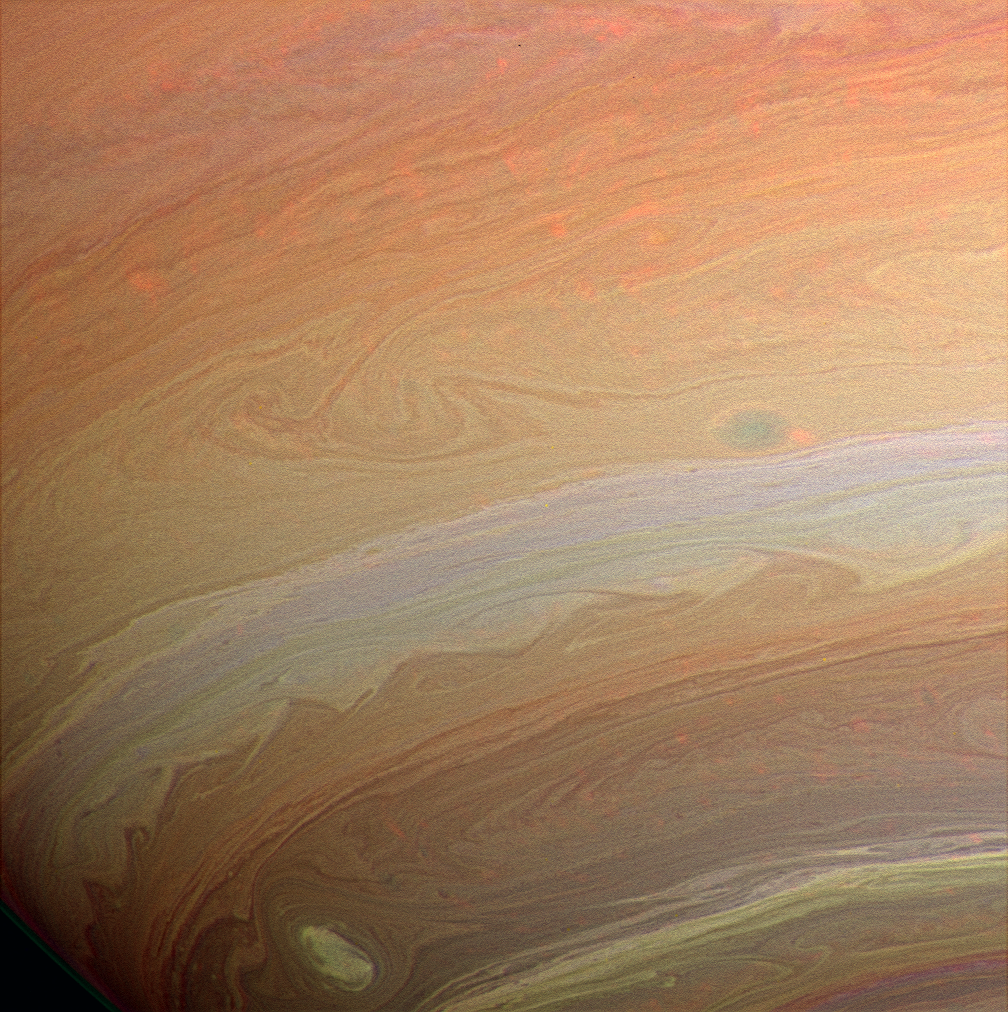

Clouds Like Sandstone

Whorls, streamers and eddies play in the banded atmosphere of a gas giant. Strong image enhancement renders unto Saturn’s clouds a grainy texture not unlike sandstone. However, the loss in delicate smoothness is compensated for by an increase in discernible detail.

The image was taken with the Cassini spacecraft wide-angle camera using a combination of spectral filters sensitive to wavelengths of infrared light centered at 728 (green channel), 752 (red channel), and 890 (blue channel) nanometers. The semi-transparent red features across the image are clouds detected by the 752 nanometer filter.

The view was acquired on Aug. 19, 2005 at a distance of approximately 492,000 kilometers (306,000 miles) from Saturn. Image scale is 26 kilometers (16 miles) per pixel.

The Cassini-Huygens mission is a cooperative project of NASA, the European Space Agency and the Italian Space Agency. The Jet Propulsion Laboratory, a division of the California Institute of Technology in Pasadena, manages the mission for NASA’s Science Mission Directorate, Washington, D.C. The Cassini orbiter and its two onboard cameras were designed, developed and assembled at JPL. The imaging operations center is based at the Space Science Institute in Boulder, Colo.

Credit: NASA/JPL/Space Science Institute